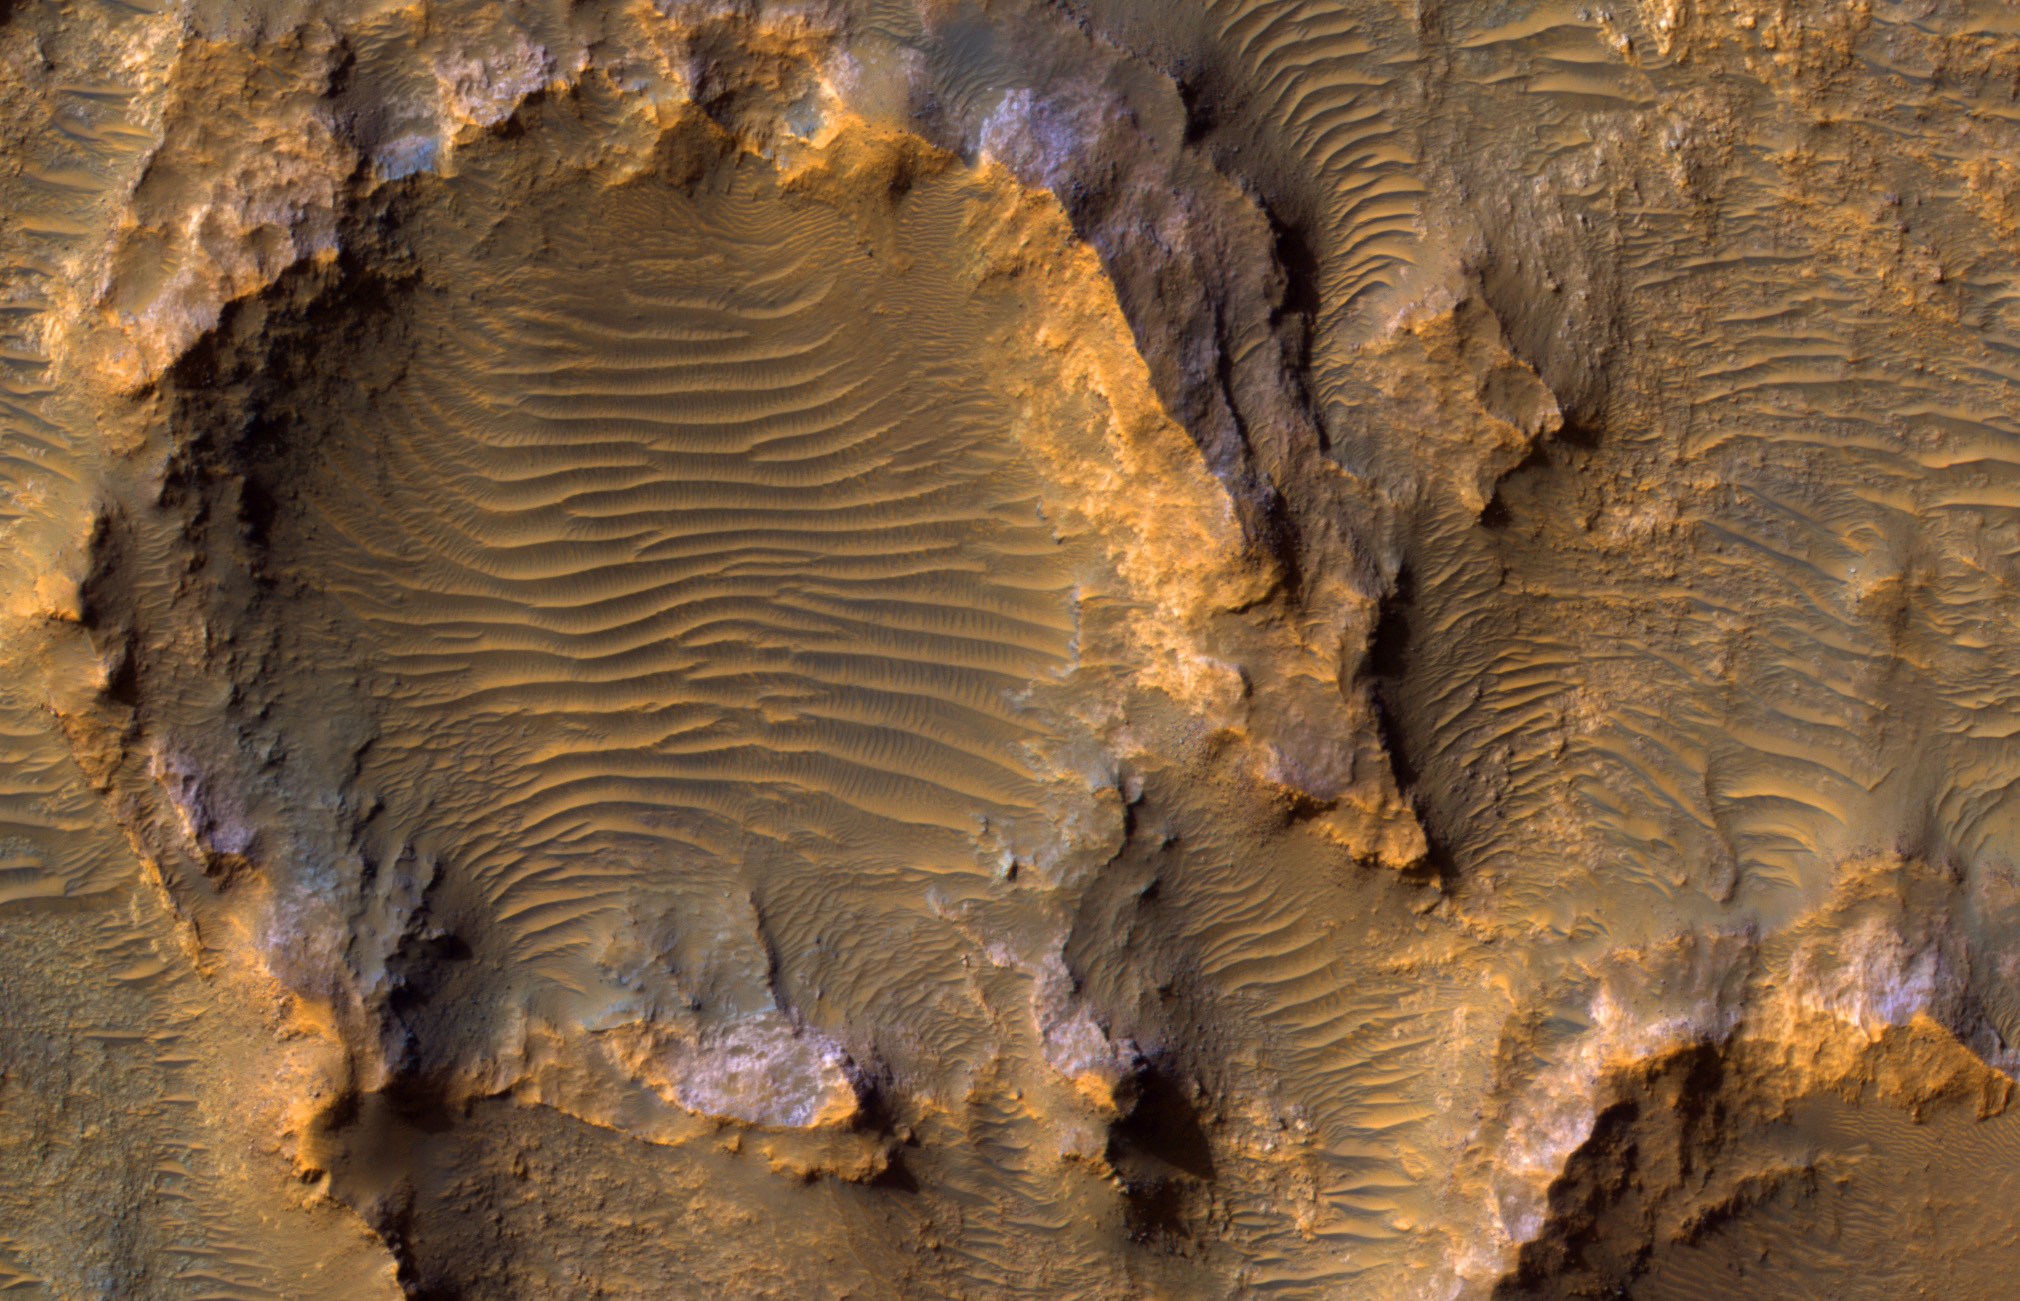

Bedrock on a Crater Floor

The map is projected here at a scale of 50 centimeters (19.7 inches) per pixel.
[The original image scale is 51.3 centimeters (20.2 inches) per pixel (with 2 x 2 binning); objects on the order of 154 centimeters (60.6 inches) across are resolved.] North is up.
This enhanced color image from NASA’s Mars Reconnaissance Orbiter (MRO) shows eroded bedrock on the floor of a large ancient crater.

The University of Arizona, Tucson, operates HiRISE, which was built by Ball Aerospace & Technologies Corp., Boulder, Colorado. NASA’s Jet Propulsion Laboratory, a division of Caltech in Pasadena, California, manages the Mars Reconnaissance Orbiter Project for NASA’s Science Mission Directorate, Washington.

Credit: NASA/JPL-Caltech/Univ. of Arizona